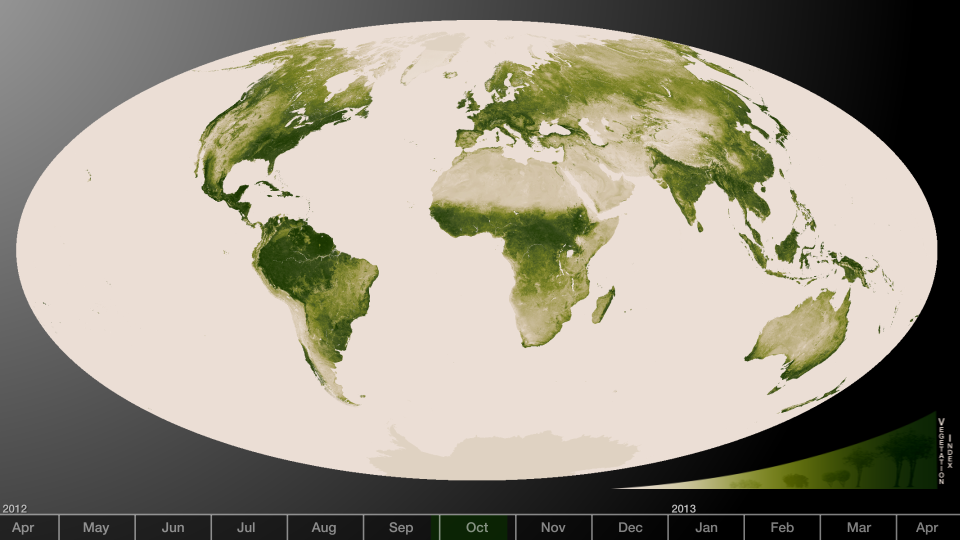

Herbal Earth

Subtle vegetation changes are visible in this year-long visualization. Large-scale patterns vary with seasons, but the local variations in green are also sensitive precipitation, drought and fire. High values of Normalized Difference Vegetation Index, or NDVI, represent dense green functioning vegetation and low NDVI values represent sparse green vegetation or vegetation under stress from limiting conditions, such as drought. The visualization was created from a year’s worth of data from April 2012 to April 2013. The information was sent back to Earth from the Visible-Infrared Imager/Radiometer Suite (VIIRS) instrument aboard the Suomi National Polar-orbiting Partnership or Suomi NPP satellite, a partnership between NASA and the National Oceanic and Atmospheric Administration, or NOAA.

Credit: NASA/NOAA